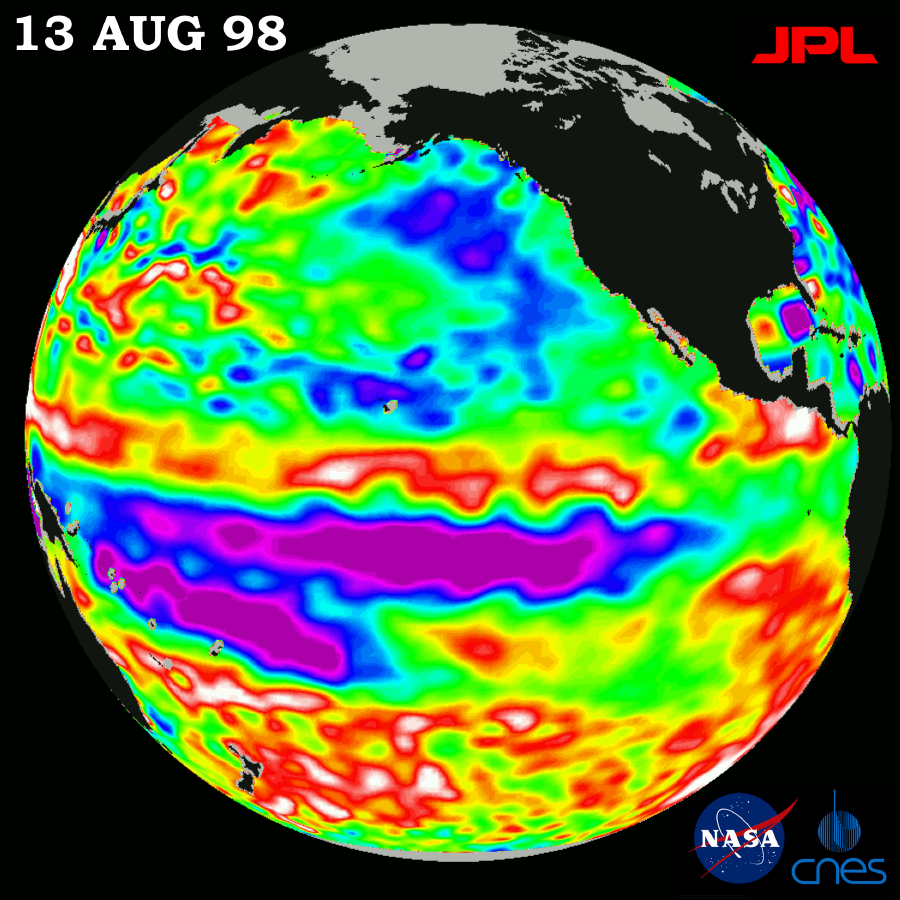

TOPEX/El Niño Watch – Little Change in Pacific, August 13, 1998

This image of the Pacific Ocean was produced using sea-surface height measurements taken by the U.S.-French TOPEX/Poseidon satellite. The image shows sea surface height relative to normal ocean conditions on August 13, 1998; sea surface height is an indicator of the heat content of the ocean. The purple area in the center of the image is a pool of cold water that the satellite measures as a region of lower than normal sea level. This image shows that the rapid cooling of the central tropical Pacific has stalled and this area of low sea level has stayed in about the same place for the last two months. The purple areas are about 18 centimeters (7 inches) below normal, creating a deficit in the heat supply to the surface waters. It is not certain yet, if this current cooling trend (shown in purple) will eventually evolve into a long-lasting La Niña situation. Remnants of the El Niño warm water pool, shown here in red and white, are still lingering to the north and south of the equator. The effects of El Niño can remain in the climate system for a long time and could still impact weather conditions around the world. The satellite’s sea-surface height measurements have provided scientists with a detailed view of the 1997-98 El Niño because the TOPEX/Poseidon satellite measures the changing sea-surface height with unprecedented precision. In this image, the white areas show the sea surface is between 14 and 32 centimeters (6 to 13 inches) above normal; in the red areas, it’s about 10 centimeters (4 inches) above normal. The green areas indicate normal conditions. The purple areas are 14 to 18 centimeters (6 to 7 inches) below normal and the blue areas are 5 to 13 centimeters (2 to 5 inches) below normal. The El Niño phenomenon is thought to be triggered when the steady westward blowing trade winds weaken and even reverse direction. This change in the winds allows a large mass of warm water (the red and white area) that is normally located near Australia to move eastward along the equator until it reaches the coast of South America. The displacement of so much warm water affects evaporation, where rain clouds form and, consequently, alters the typical atmospheric jet stream patterns around the world. A La Niña situation is essentially the opposite of an El Niño condition, where the trade winds are stronger than normal and the cold water that normally exists along the coast of South America extends to the central equatorial Pacific. A La Niña situation also changes global weather patterns, and is associated with less moisture in the air resulting in less rain along the coasts of North and South America. TOPEX/ Poseidon will be able to track a potentially developing La Niña with the same accuracy.

Credit: NASA/JPL